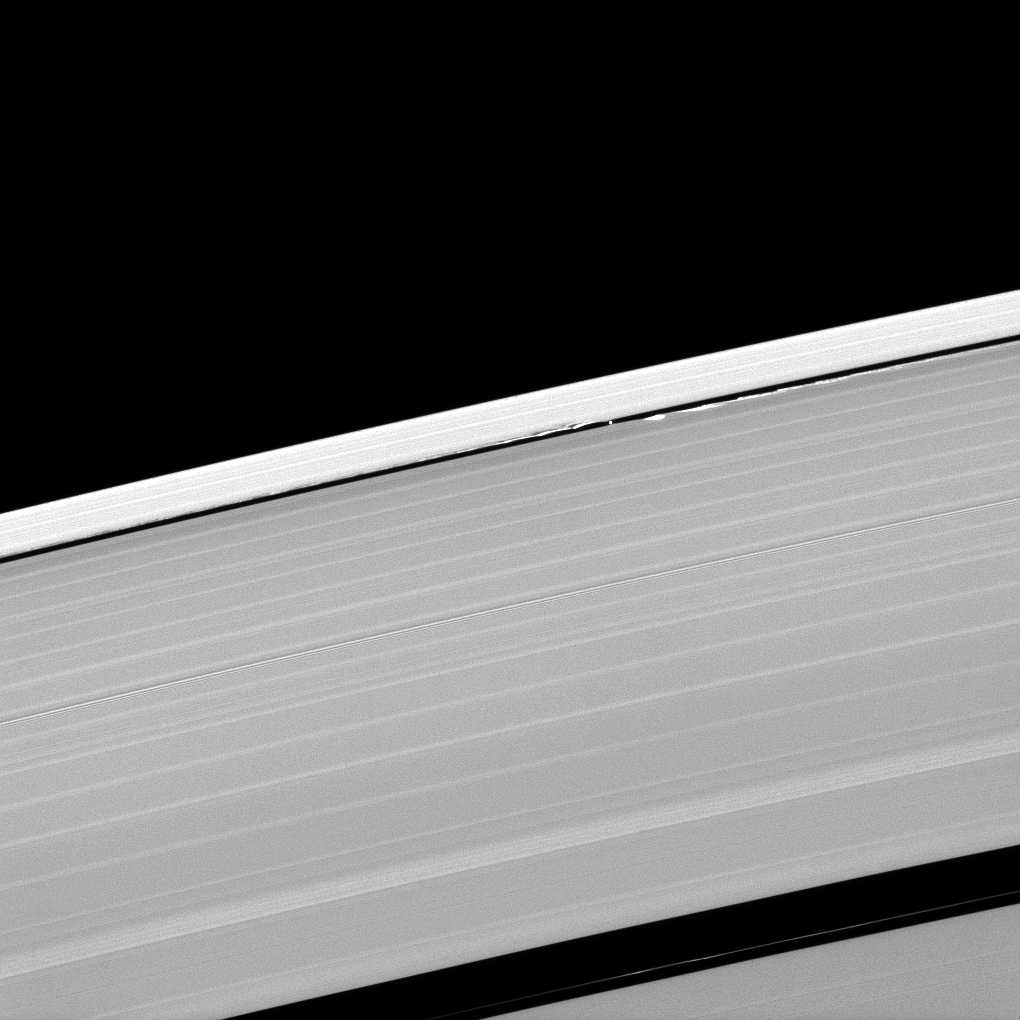

Scallops at the Edges

A scalloped look is created in the edges of the Keeler Gap in Saturn’s outer A ring as the moon Daphnis orbits in the gap.

Daphnis (8 kilometers, or 5 miles across) is the bright spot in the narrow gap near the center of the image. The small moon’s gravity is great enough, and the Keeler gap in which it resides is narrow enough, to perturb the particles in the ring and create the wavelike patterns seen here. See PIA09850 to learn more about this process. As the planet approaches its mid-August 2009 equinox, Cassini has imaged these vertical structures casting long shadows across the rings (see PIA11654).

This view looks toward the sunlit side of the rings from about 58 degrees below the ringplane. The image was taken in visible light with the Cassini spacecraft narrow-angle camera on May 9, 2009. The view was acquired at a distance of approximately 847,000 kilometers (526,000 miles) from Daphnis and at a Sun-Daphnis-spacecraft, or phase, angle of 89 degrees. Image scale is 5 kilometers (3 miles) per pixel.

The Cassini-Huygens mission is a cooperative project of NASA, the European Space Agency and the Italian Space Agency. The Jet Propulsion Laboratory, a division of the California Institute of Technology in Pasadena, manages the mission for NASA’s Science Mission Directorate, Washington, D.C. The Cassini orbiter and its two onboard cameras were designed, developed and assembled at JPL. The imaging operations center is based at the Space Science Institute in Boulder, Colo.

Credit: NASA/JPL/Space Science Institute